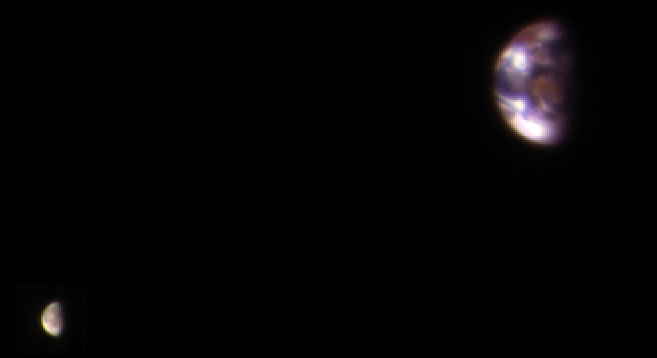

Earth and Its Moon, as Seen From Mars

This composite image of Earth and its moon, as seen from Mars, combines the best Earth image with the best moon image from four sets of images acquired on Nov. 20, 2016, by the High Resolution Imaging Science Experiment (HiRISE) camera on NASA’s Mars Reconnaissance Orbiter.

Each was separately processed prior to combining them so that the moon is bright enough to see. The moon is much darker than Earth and would barely be visible at the same brightness scale as Earth. The combined view retains the correct sizes and positions of the two bodies relative to each other.

HiRISE takes images in three wavelength bands: infrared, red, and blue-green. These are displayed here as red, green, and blue, respectively. This is similar to Landsat images in which vegetation appears red. The reddish feature in the middle of the Earth image is Australia. Southeast Asia appears as the reddish area (due to vegetation) near the top; Antarctica is the bright blob at bottom-left. Other bright areas are clouds.

These images were acquired for calibration of HiRISE data, since the spectral reflectance of the Moon’s near side is very well known. When the component images were taken, Mars was about 127 million miles (205 million kilometers) from Earth. A previous HiRISE image of Earth and the moon is online at PIA10244.

The University of Arizona, Tucson, operates HiRISE, which was built by Ball Aerospace & Technologies Corp., Boulder, Colo. NASA’s Jet Propulsion Laboratory, a division of Caltech in Pasadena, California, manages the Mars Reconnaissance Orbiter Project for NASA’s Science Mission Directorate, Washington.

Credit: NASA/JPL-Caltech/Univ. of Arizona